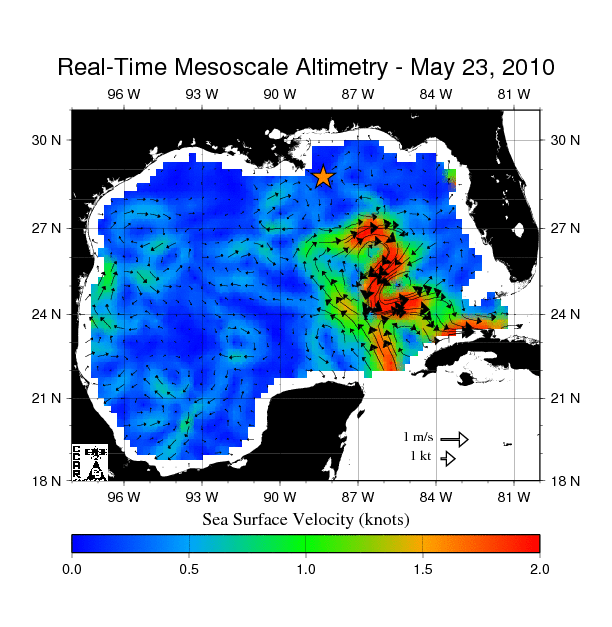

Birth of a Loop Current Eddy

The northern portion of the Gulf of Mexico’s Loop Current, shown in red, appears about to detach a large ring of current, creating a separate eddy. An eddy is a large, warm, clockwise-spinning vortex of water — the ocean’s version of a cyclone. This image, created with measurements of sea surface height from multiple satellites, including the NASA/French Space Agency Jason-1 and Ocean Surface Topography Mission/Jason-2 satellites, shows the speed and direction of surface currents in the Gulf. The star shows the former location of the Deepwater Horizon, the drilling rig that exploded and sank in April, and has been leaking oil since. A large eddy between the leak and the Loop Current might keep, at least temporarily, some of the spilling oil from reaching the Florida Straits, the ocean channel between the Florida Keys and Cuba, and being transported to the east coast of Florida and northward into the Gulf Stream.

This map was produced by the Colorado Center for Astrodynamics Research in Boulder, Colo. The center processes satellite measurements of sea surface height in near real-time to create maps of the Gulf of Mexico, showing the location of medium-sized eddies and fronts.

Credit: NASA/JPL/University of Colorado